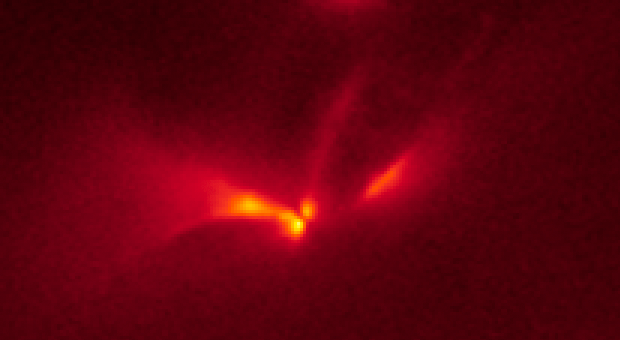

LRLL 54361 Light Echo – Hubble – Dec. 7, 2010

Object Name: LRLL 54361, L54361
Object Description: Protostar
Instrument: HST/WFC3/IR
Filters: F160W (H)

The Hubble images were originally black and white and recorded only overall brightness. These brightness values were translated into a range of reddish hues. Such color "maps" can be useful in helping to distinguish subtly varying brightness in an image.

Credit: NASA, ESA, J. Muzerolle (STScI), E. Furlan (NOAO and Caltech), K. Flaherty (University of Arizona/Steward Observatory), Z. Balog (Max Planck Institute for Astronomy), and R. Gutermuth (University of Massachusetts, Amherst)